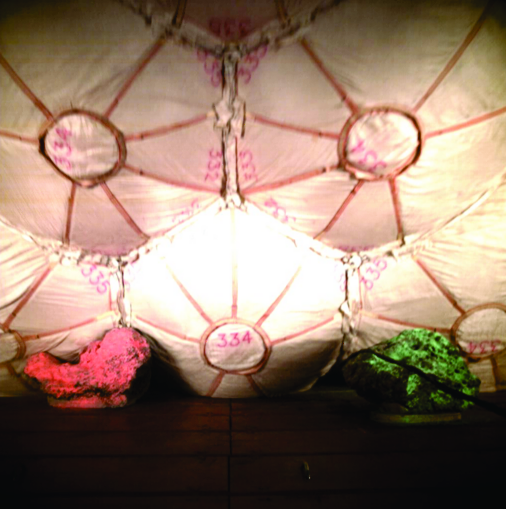

Tracks ‘Seam’ Like Airbags

Bearing a striking resemblance to a cluster of paper lanterns, these inflated airbags show a pattern of seams exactly like those left in the martian soil by the Mars Exploration Rover Opportunity during landing at Meridiani Planum, Mars. This image was taken during airbag testing at NASA’s Plum Brook Station, located about 50 miles west of Cleveland in Sandusky, Ohio and operated by NASA’s Glenn Research Center.

Credit: NASA/JPL/Cornell